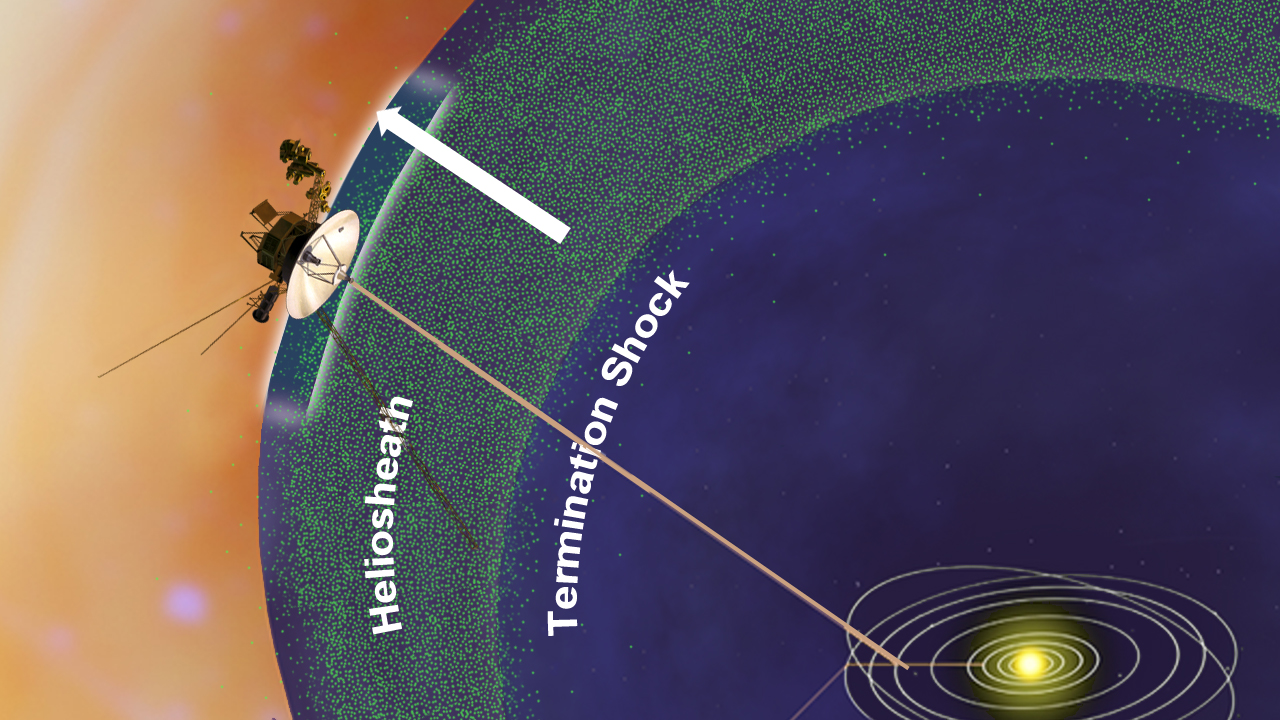

Low-Energy Particles Leaking out of the Solar System (Artist’s Concept)

This artist’s concept shows NASA’s Voyager 1 spacecraft in a new region at the edge of our solar system where there are fewer low energy particles that originate from inside our solar system. Voyager 1 is in an area scientists are calling the stagnation region, at the outer layer of the heliosphere, or magnetic bubble that the sun blows around itself. Voyager 1 passed the termination shock in 2004 into the heliosheath, where the solar wind dramatically slows down and becomes turbulent. That area has the highest bombardment of higher energy particles from inside our solar system and their intensity held steady until mid-2010, when they sharply diminished to half the amount. The reduction indicates that these particles may be leaking to interstellar space and the spacecraft is nearing the space between stars.

The Voyager spacecraft were built by NASA’s Jet Propulsion Laboratory in Pasadena, Calif., which continues to operate both. JPL is a division of the California Institute of Technology. The Voyager missions are a part of the NASA Heliophysics System Observatory, sponsored by the Heliophysics Division of the Science Mission Directorate in Washington.

Credit: NASA/JPL-Caltech